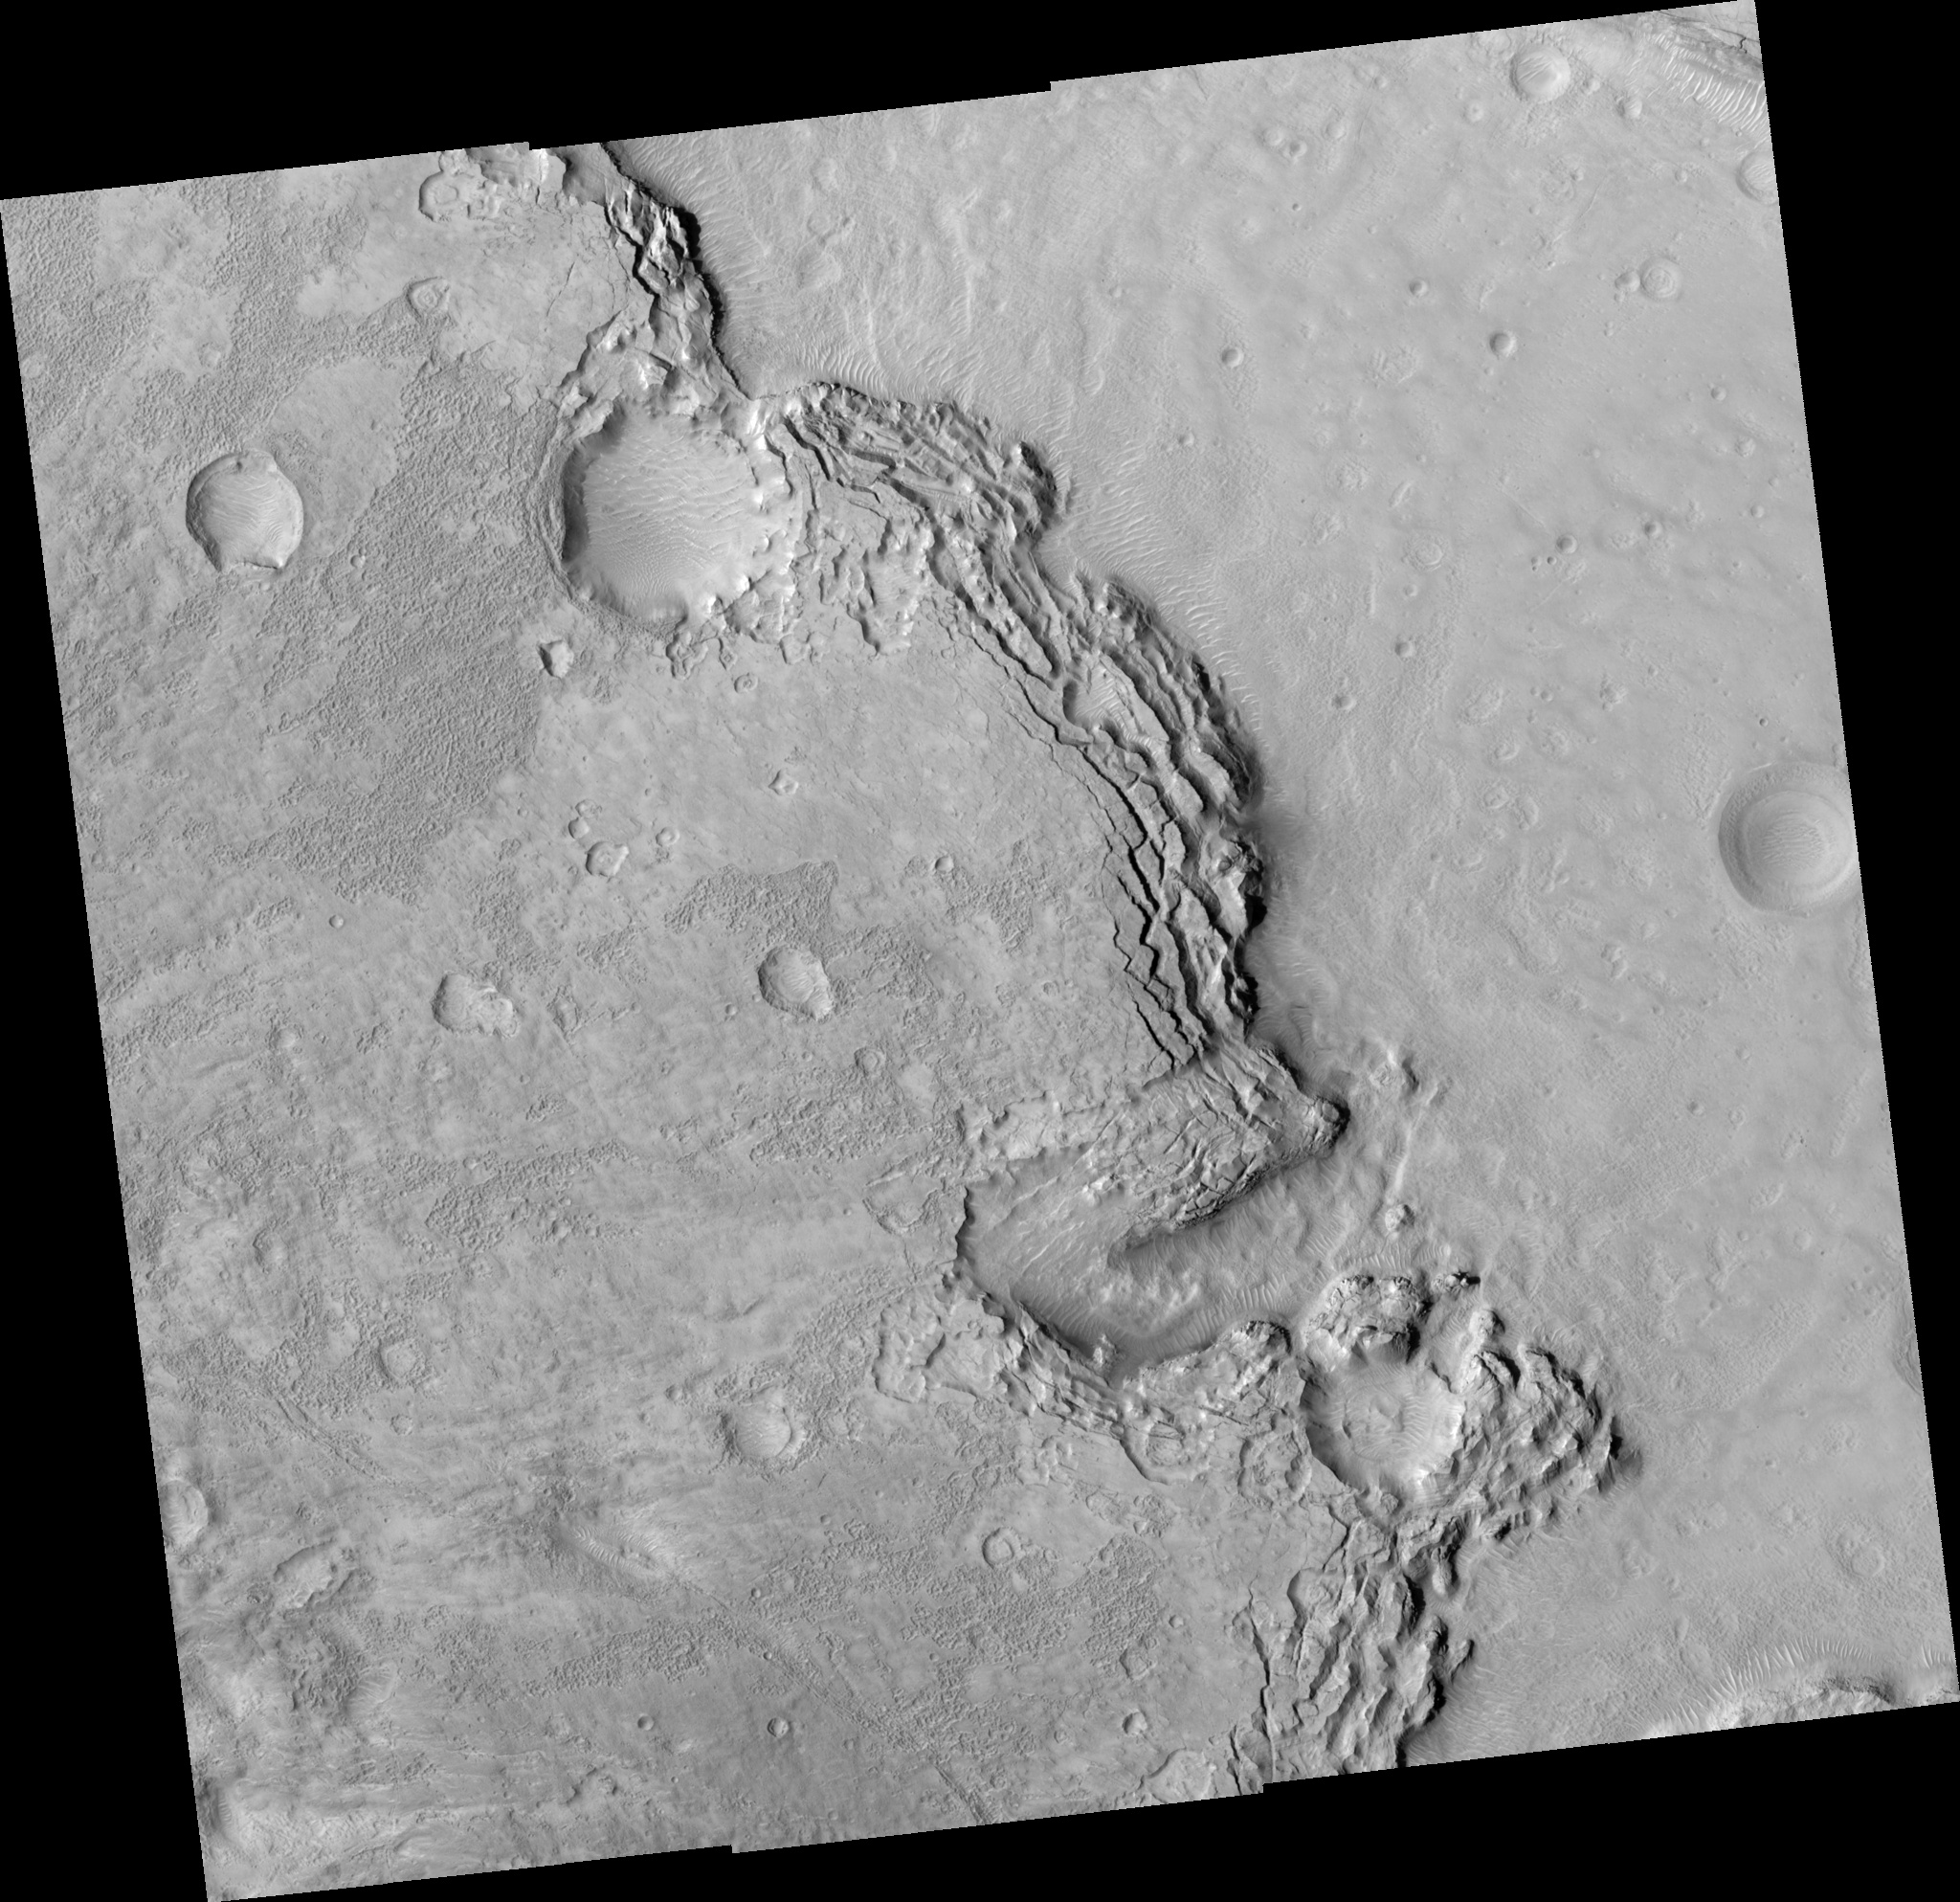

Sharp Scarp and Varied Features

Image PSP_001440_2175 was taken by the High Resolution Imaging Science Experiment (HiRISE) camera onboard the Mars Reconnaissance Orbiter spacecraft on November 16, 2006. The complete image is centered at 37.1 degrees latitude, 1.5 degrees East longitude. The range to the target site was 294.8 km (184.2 miles). At this distance the image scale ranges from 29.5 cm/pixel (with 1 x 1 binning) to 59.0 cm/pixel (with 2 x 2 binning). The image shown here has been map-projected to 25 cm/pixel and north is up. The image was taken at a local Mars time of 3:23 PM and the scene is illuminated from the west with a solar incidence angle of 49 degrees, thus the sun was about 41 degrees above the horizon. At a solar longitude of 136.3 degrees, the season on Mars is Northern Summer.

NASA’s Jet Propulsion Laboratory, a division of the California Institute of Technology in Pasadena, manages the Mars Reconnaissance Orbiter for NASA’s Science Mission Directorate, Washington. Lockheed Martin Space Systems, Denver, is the prime contractor for the project and built the spacecraft. The High Resolution Imaging Science Experiment is operated by the University of Arizona, Tucson, and the instrument was built by Ball Aerospace and Technology Corp., Boulder, Colo.

Credit: NASA/JPL/Univ. of Arizona